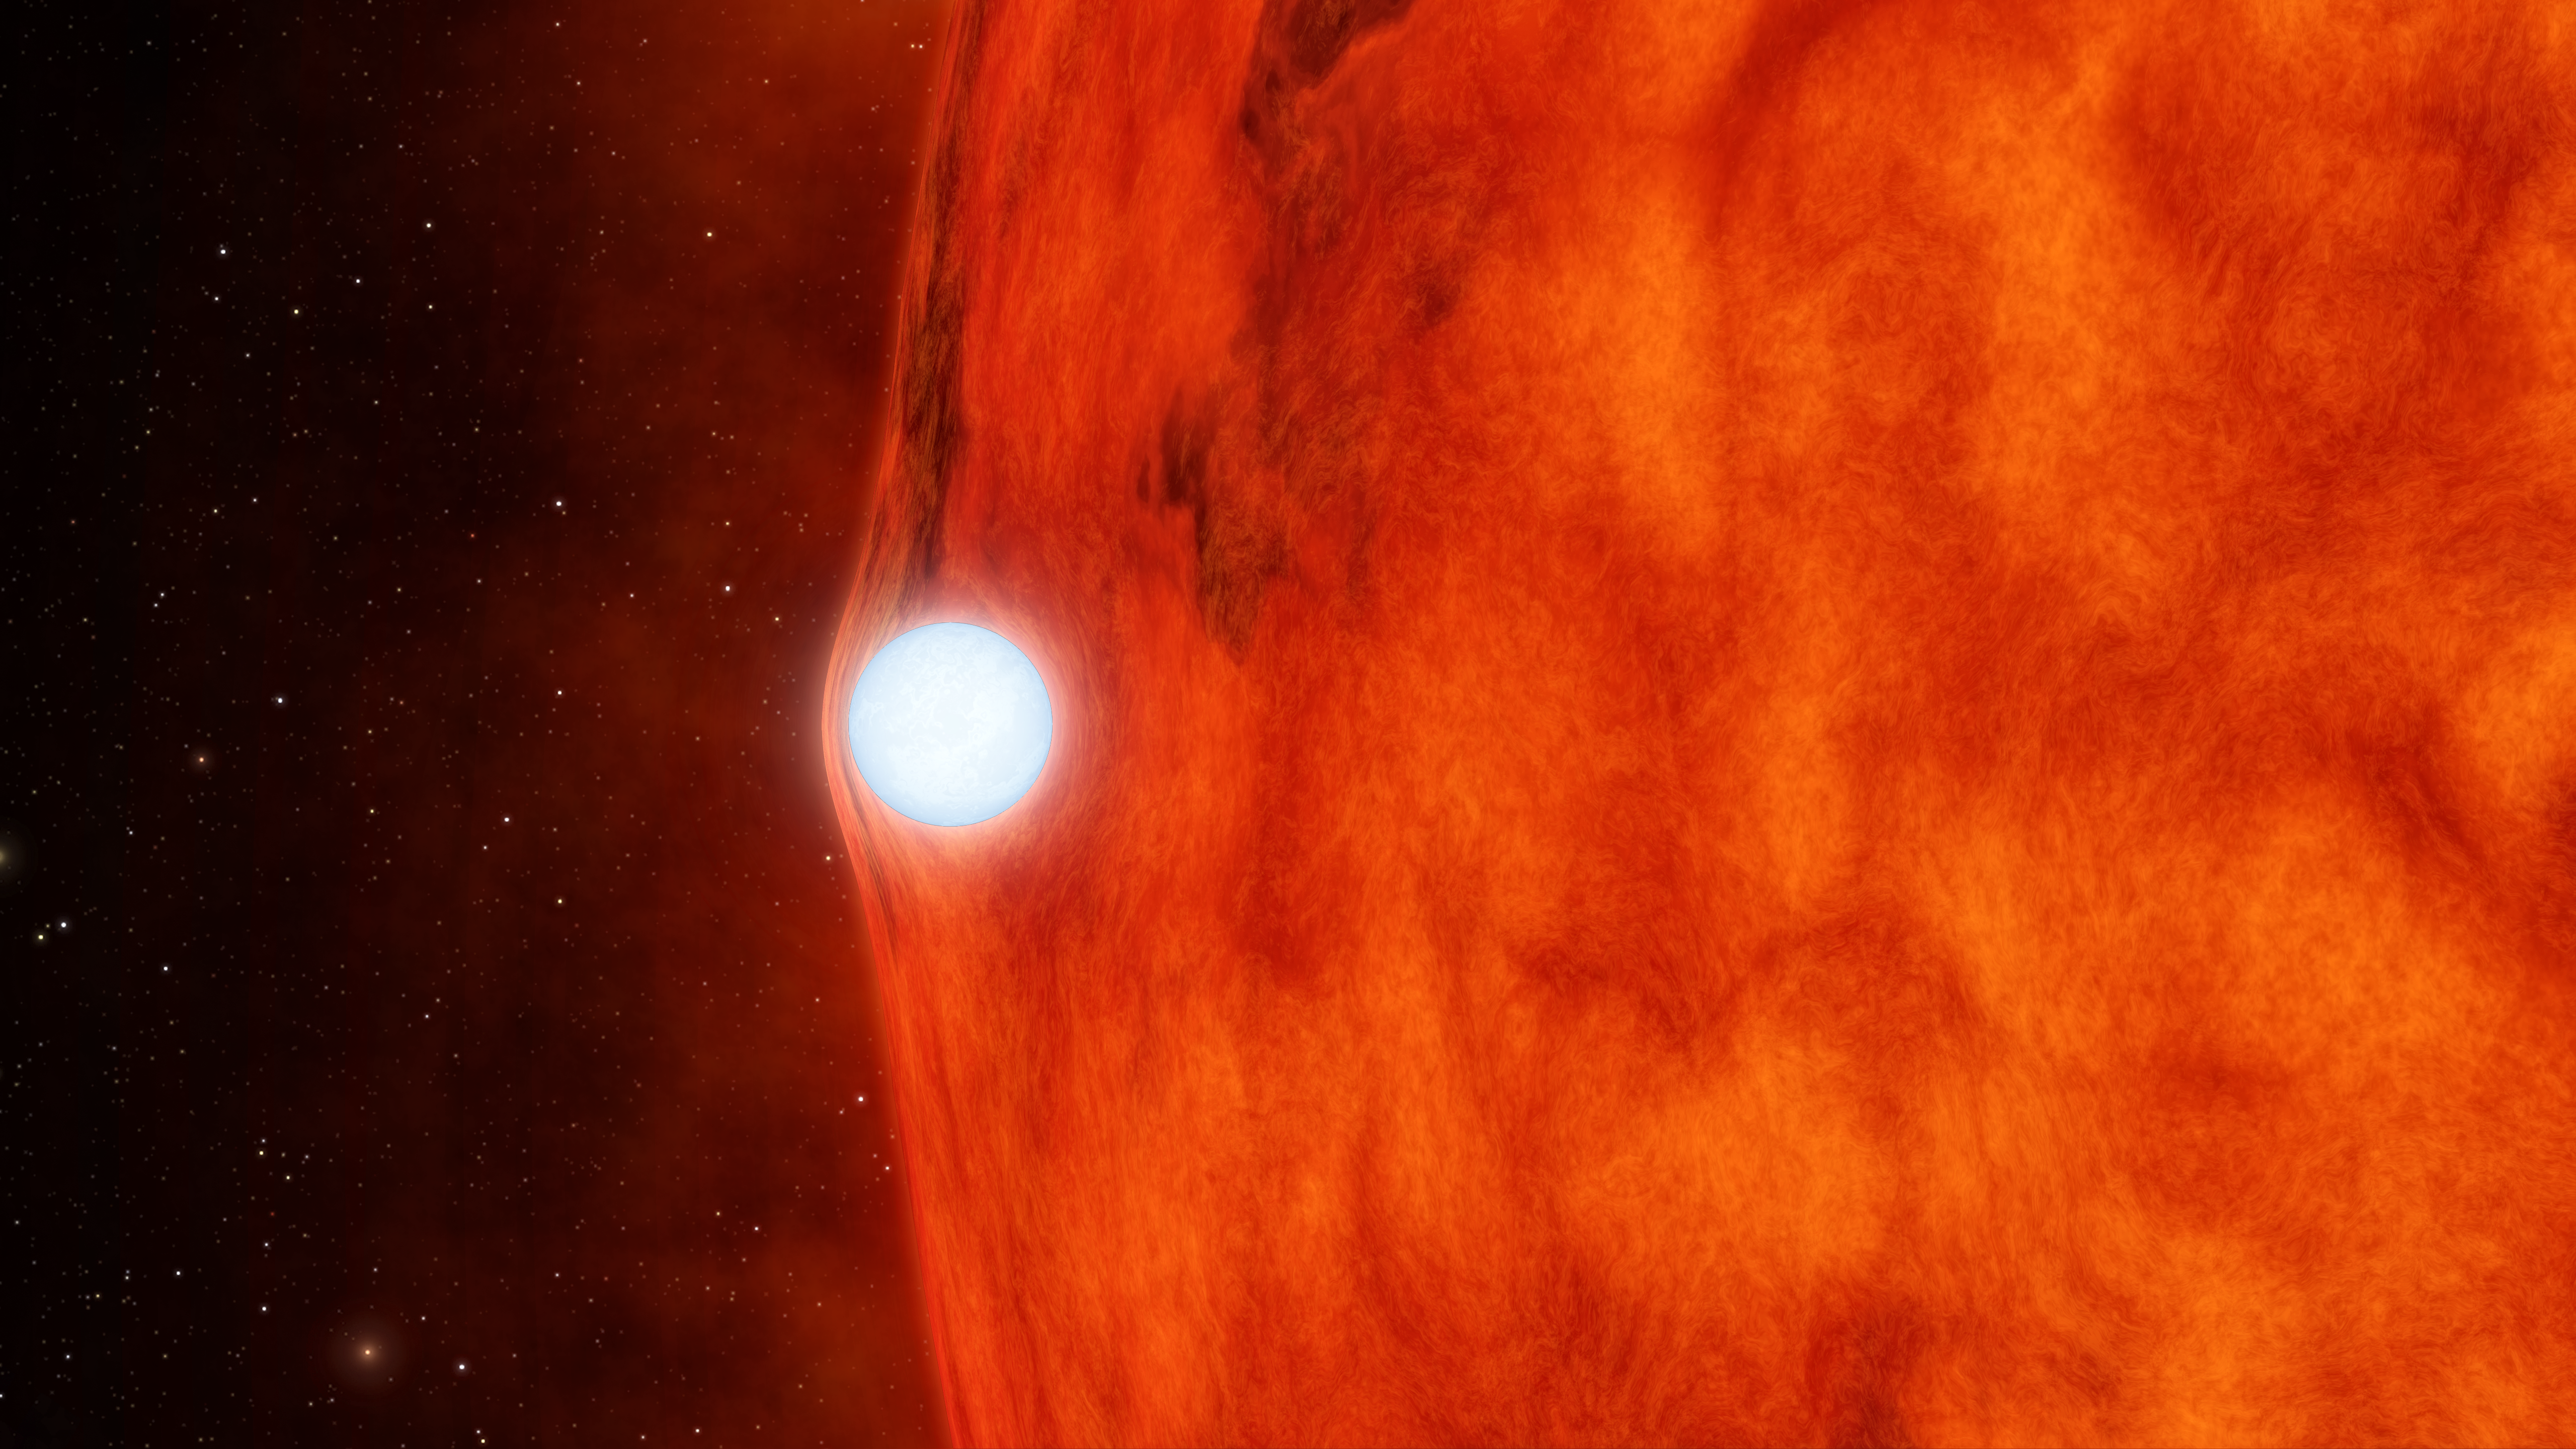

Dead Star Warps Light of Red Star (Artist’s Animation)

This artist’s animation depicts an ultra-dense dead star, called a white dwarf, passing in front of a small red star. As the white dwarf crosses in front, its gravity is so great that it bends and magnifies the light of the red star.

NASA’s planet-hunting Kepler space telescope was able to detect this effect, called gravitational lensing, not through direct imaging, but by measuring a strangely subtle dip in the star’s brightness.

The red dwarf star is cooler and redder than our yellow sun. Its companion is a white dwarf, the burnt-out core of a star that used to be like our sun. Though the white dwarf is about the same diameter as Earth, 40 times smaller than the red dwarf, it is slightly more massive. The two objects circle around each other, but because the red dwarf is a bit less massive, it technically orbits the white dwarf.

Kepler is designed to look for planets by monitoring the brightness of stars. If planets cross in front of the stars, the starlight will periodically dip. In this case, the passing object turned out to be a white dwarf not a planet. The finding was serendipitous for astronomers because it allowed them to measure the tiny “gravitational lensing” effect of the white dwarf, a rarely observed phenomenon and a test of Einstein’s theory of relativity. These data also helped to precisely measure the white dwarf’s mass.

JPL managed the Kepler mission’s development.

Credit: NASA/JPL-Caltech